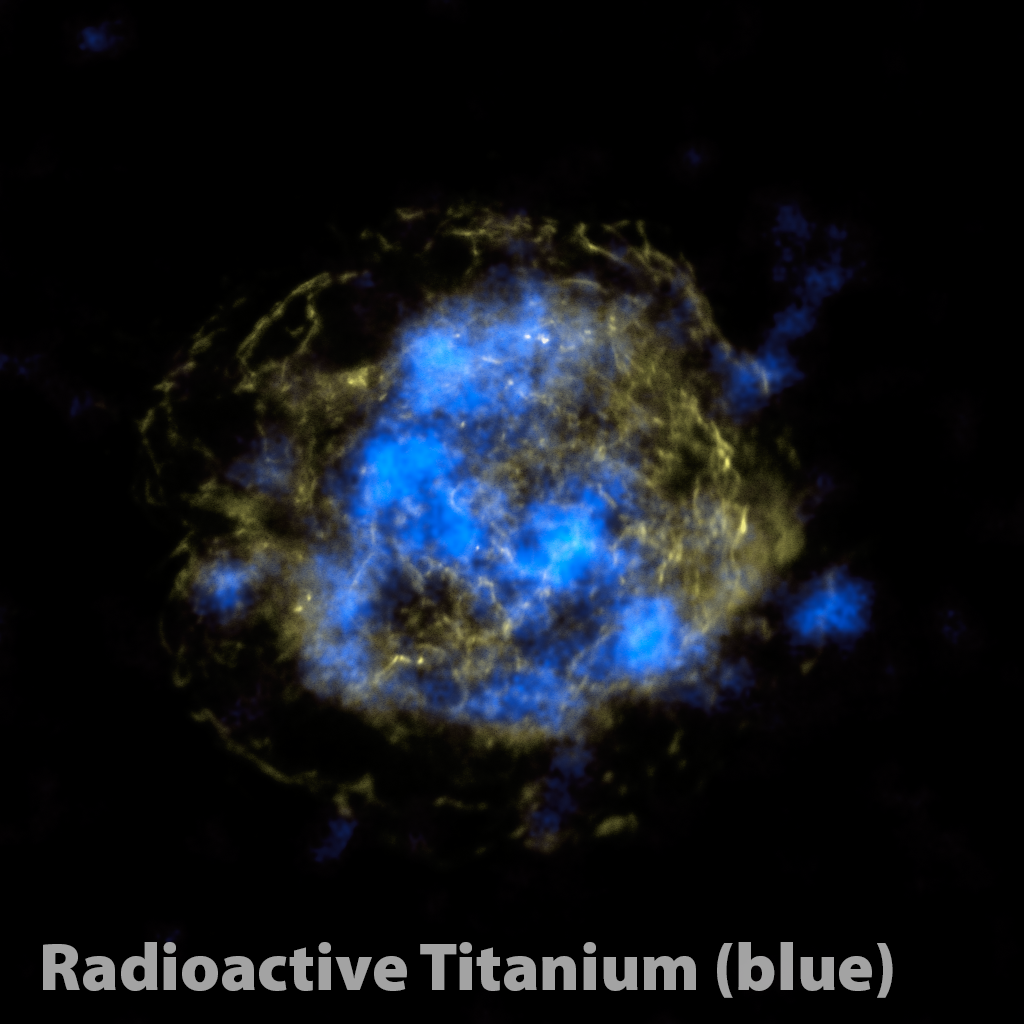

Radioactive Core of a Dead Star

NASA's Nuclear Spectroscope Telescope Array, or NuSTAR, has, for the first time, imaged the radioactive "guts" of a supernova remnant, the leftover remains of a star that exploded. The NuSTAR data are blue, and show high-energy X-rays. Yellow shows non-radioactive material detected previously by NASA's Chandra X-ray Observatory in low-energy X-rays.

Studying radioactive elements offers astronomers a more direct method for probing supernova blasts than observing non-radioactive elements. This is because this radioactive material glows with X-rays no matter what, while the X-rays detected by Chandra and other telescopes are generated only after heating with shock waves from the explosion. Because the non-radioactive material only lights up after the explosion, it does not offer a direct look at the blast itself.

The NuSTAR results show that titanium is concentrated in clumps at the heart of the star, pointing to a model of supernova explosions that calls for sloshing of the inner core. This sloshing, also known as mild asymmetries, is thought to help trigger stars to ultimately detonate and fling out their outer layers.

Credit: NASA/JPL-Caltech/CXC/SAO